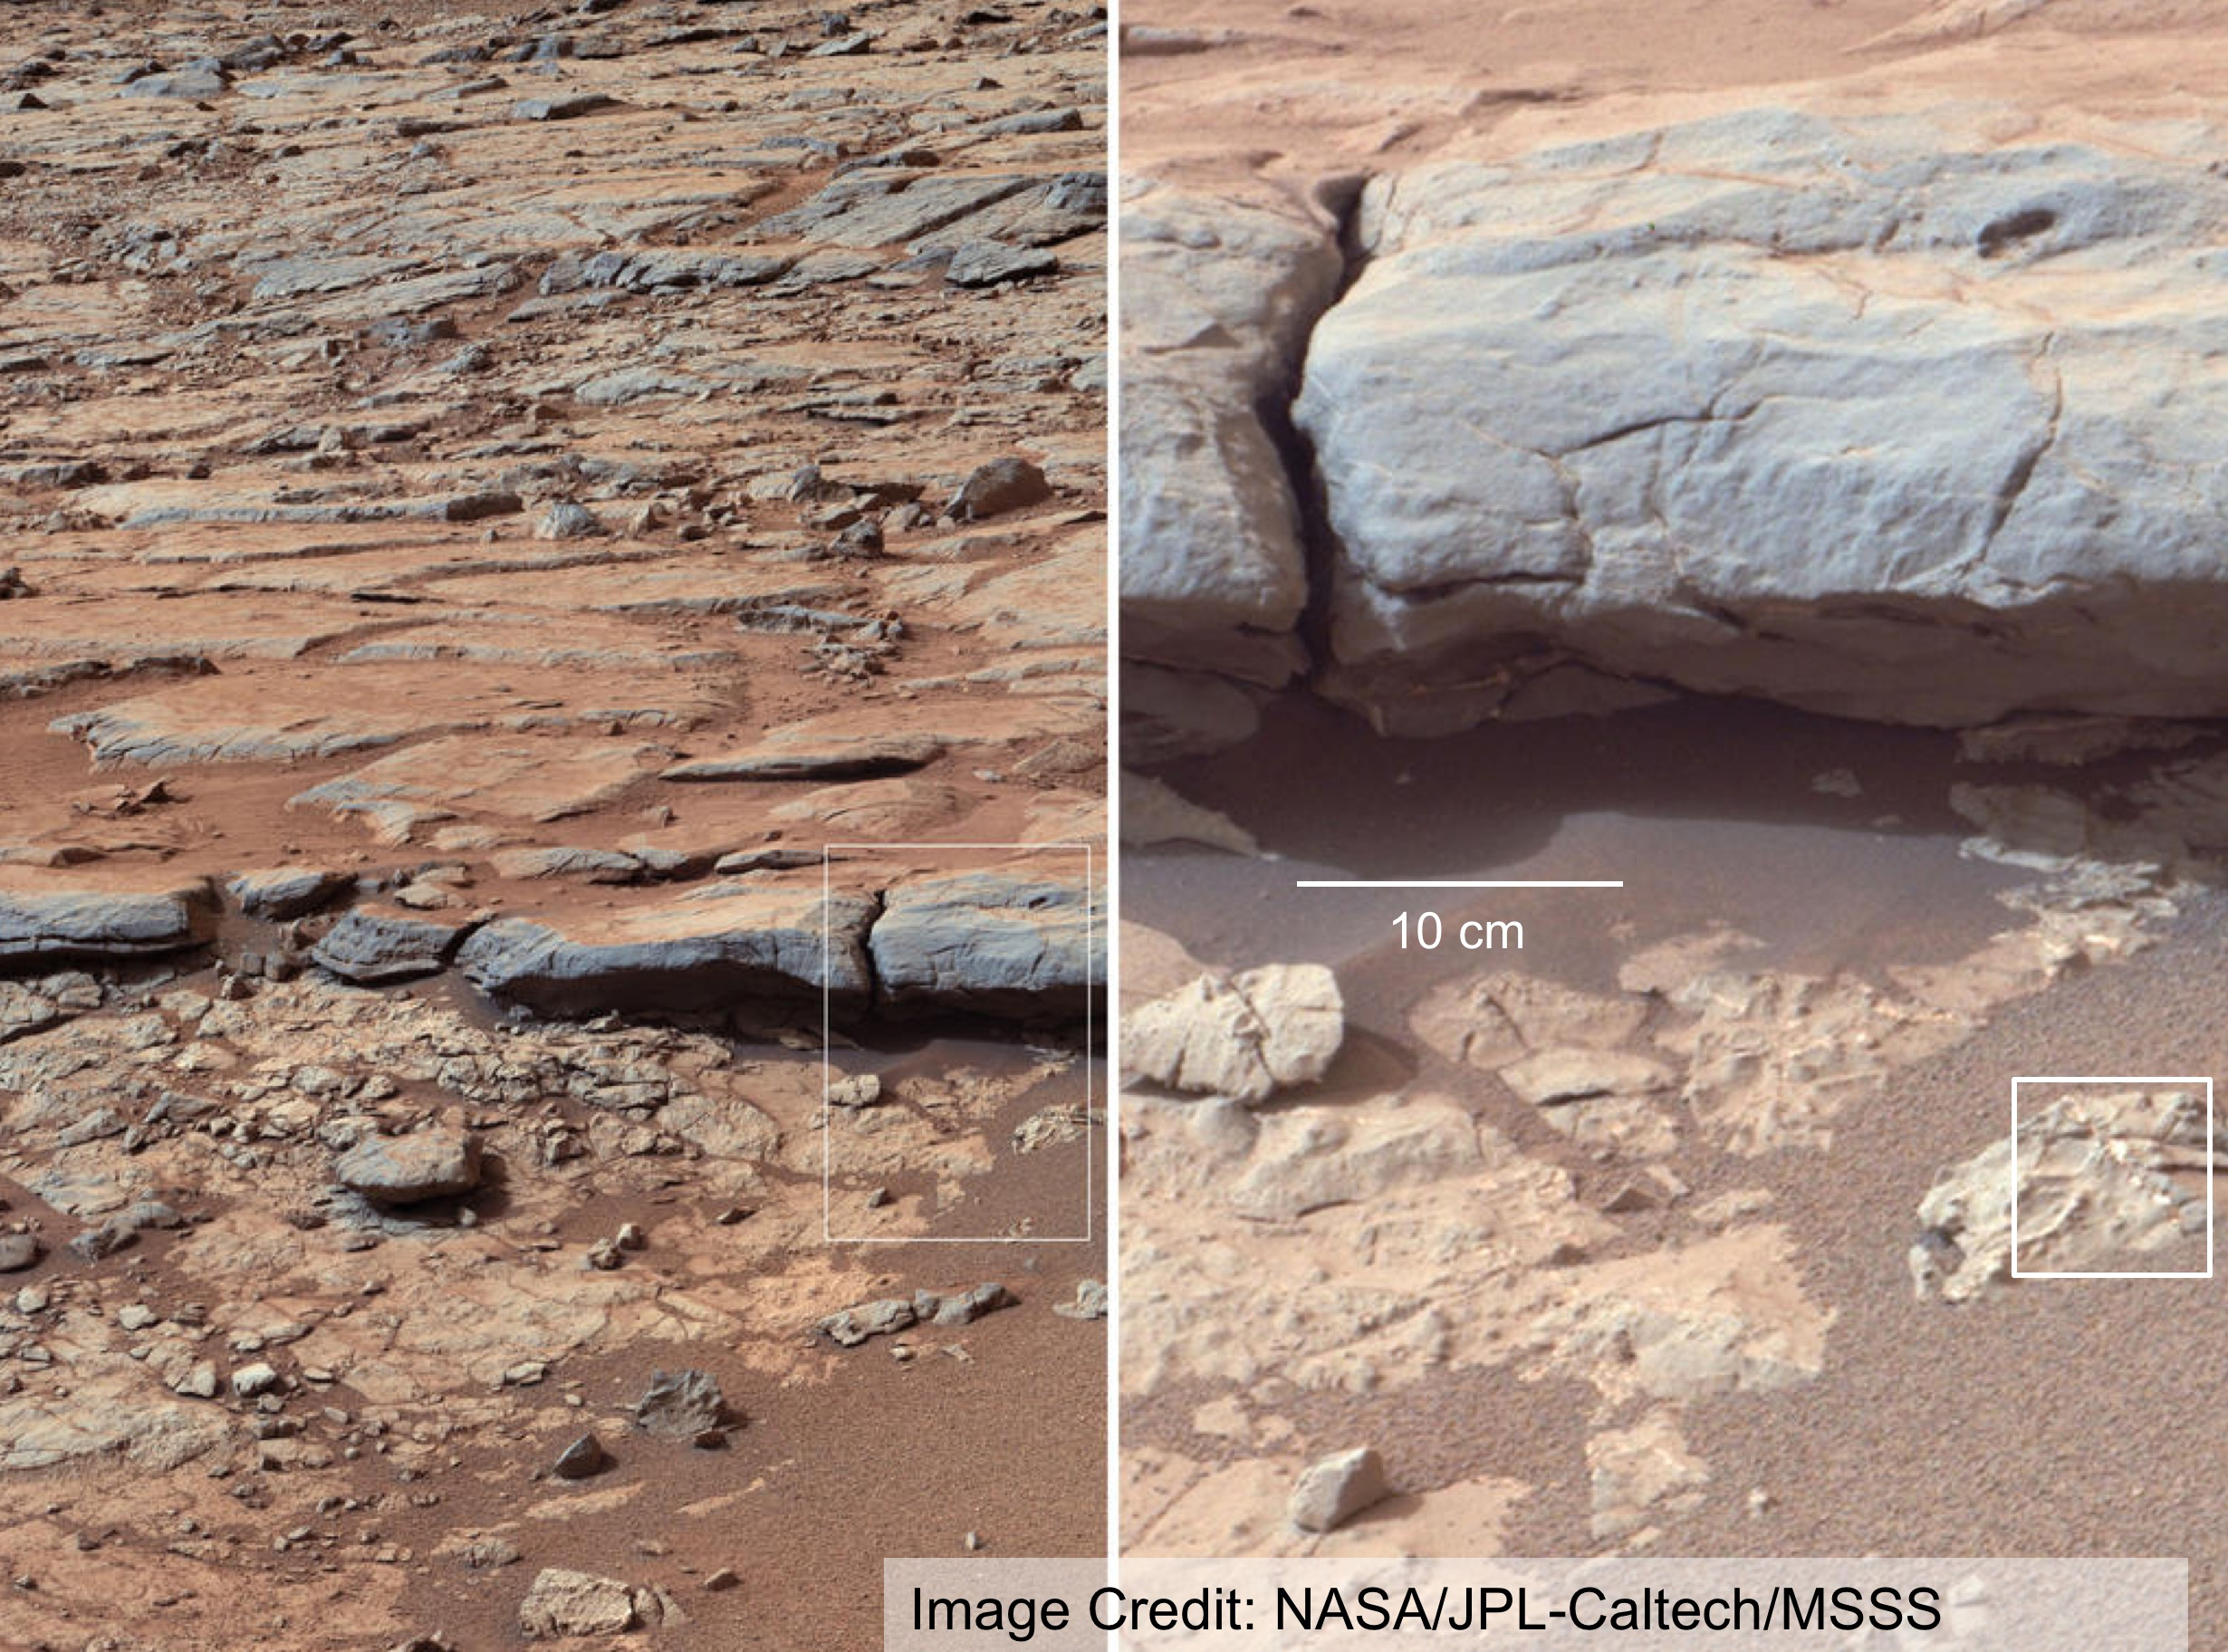

The Importance of Nested Scales of Observations, Large Scales

Observations at large scales, such as panoramas of Martian landscapes, help researchers identify smaller-scale features of special interest for examination in more detail. Those smaller-scale observations may in turn reveal even finer-scale features for close-up examination. This concept of nested scales is illustrated here with images from the right Mast Camera (Mastcam) on NASA’s Mars rover Curiosity that show the lower stratigraphy at “Yellowknife Bay” inside Gale Crater on Mars. These images were taken during the 137th Martian day, or sol, of Curiosity’s work on Mars (Dec. 24, 2012). The image at right covers an area about one foot (about 30 centimeters) across. The location of that image within the left-side image is indicated by the white box in the image. The white box in the right image indicates a smaller feature of interest that requires even higher spatial resolution.

An unannotated version of this image is available at PIA16569.

NASA’s Mars 2020 rover, as described by the Mars 2020 Science Definition Team, would have capabilities for nested-scale observations down to microscopic scale. Mars 2020 is a mission concept that NASA announced in late 2012 to re-use the basic engineering of Mars Science Laboratory to send a different rover to Mars, with new objectives and instruments, launching in 2020.

Malin Space Science Systems, San Diego, built and operates Mastcam. NASA’s Jet Propulsion Laboratory manages the Mars Science Laboratory mission and the mission’s Curiosity rover for NASA’s Science Mission Directorate in Washington. The rover was designed, developed and assembled at JPL, a division of the California Institute of Technology in Pasadena.

Credit: NASA/JPL-Caltech/MSSS